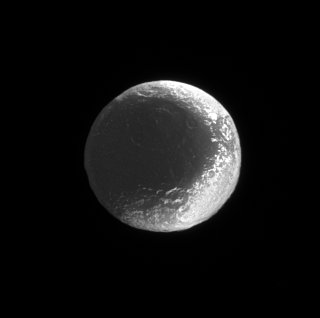

World of Contrast

This Cassini spacecraft view shows how the bright and dark regions on Iapetus fit together like the seams of a baseball. Some of the material that covers the moon’s dark, leading side spills over into regions on the brighter trailing side, creating the feature near upper right referred to by some scientists as “the Moat.”

(See PIA06168 for a higher resolution view of this region.)

The large impact basin above center in the dark terrain has a diameter of about 550 kilometers (340 miles).

This view looks toward the Saturn-facing hemisphere of Iapetus (1,468 kilometers, or 912 miles across). North is up.

The image was taken in visible light with the Cassini spacecraft narrow-angle camera on June 25, 2006 at a distance of approximately 1.6 million kilometers (1 million miles) from Iapetus. Image scale is 9 kilometers (6 miles) per pixel.

The Cassini-Huygens mission is a cooperative project of NASA, the European Space Agency and the Italian Space Agency. The Jet Propulsion Laboratory, a division of the California Institute of Technology in Pasadena, manages the mission for NASA’s Science Mission Directorate, Washington, D.C. The Cassini orbiter and its two onboard cameras were designed, developed and assembled at JPL. The imaging operations center is based at the Space Science Institute in Boulder, Colo.

Credit: NASA/JPL/Space Science Institute